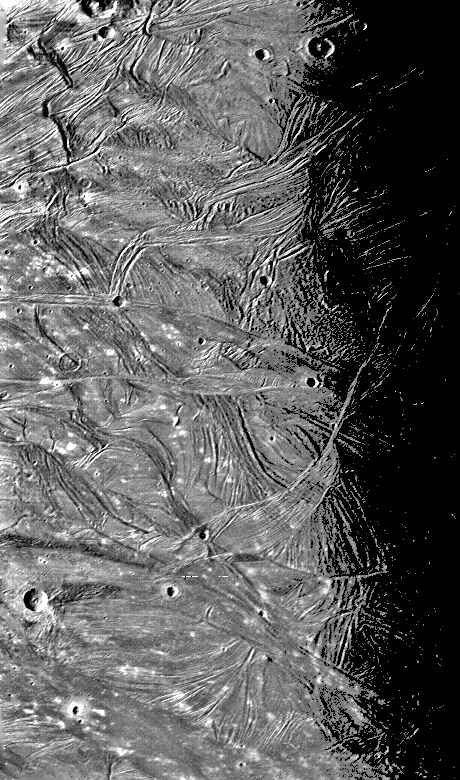

Ganymede at 87,000 miles

This picture of Ganymede, Jupiter’s largest satellite was taken on the afternoon of March 5, 1979 from a range 145,000 km (87,000 mi). The width of the picture represents about 580 km (548 mi.) on the surface of Ganymede, and the smallest visible features are about 3 km (1.7 mi) across. The picture shows complex patterns of ridges and grooves which are probably the results of deformations of Ganymede’s thick icy crust. Some systems of grooves and ridges are superposed on the ridge and groove systems indicating they are younger. A more degraded crater near the left center of the picture is crossed by ridges indicated that it predates the period of crystal deformation. JPL manages and controls the Voyager Project of NASA’s Office of Space Science.

Credit: NASA/JPL